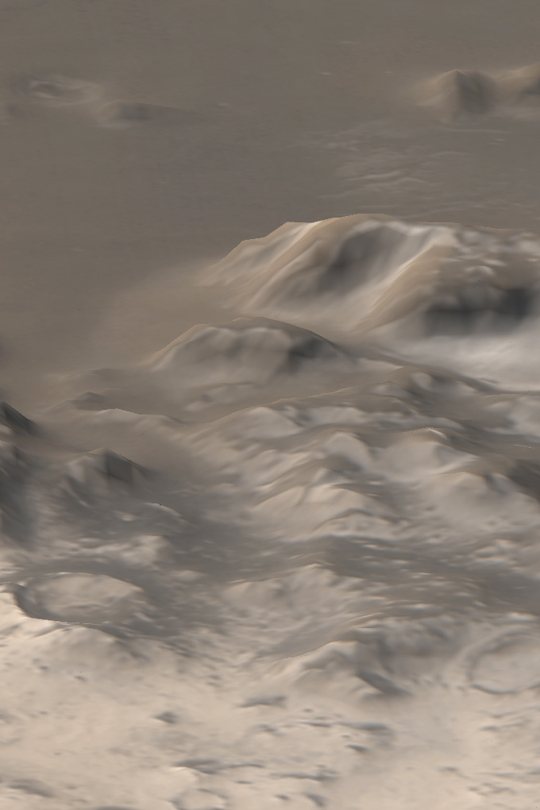

Frosty Mountains

MGS MOC Release No. MOC2-409, 2 July 2003

The Mars Picture of the Day for June 10, 2003, showed an early southern spring view of the frost-covered Charitum Montes, south of Argyre Planitia. Today’s picture shows some of the same mountain range, as it appeared in early June 2003 when viewed the Mars Global Surveyor (MGS) Mars Orbiter Camera (MOC) wide angle cameras. This perspective view was created by combining MOC red and blue camera images with topographic data from the Mars Orbiter Laser Altimeter (MOLA), another instrument onboard MGS. The bright areas are surfaces covered by frost. The picture is located near 57°S, 43°W. Sunlight illuminates the scene from the upper left. North, and Argyre Planitia, are toward the top.

Credit: NASA/JPL/Malin Space Science Systems